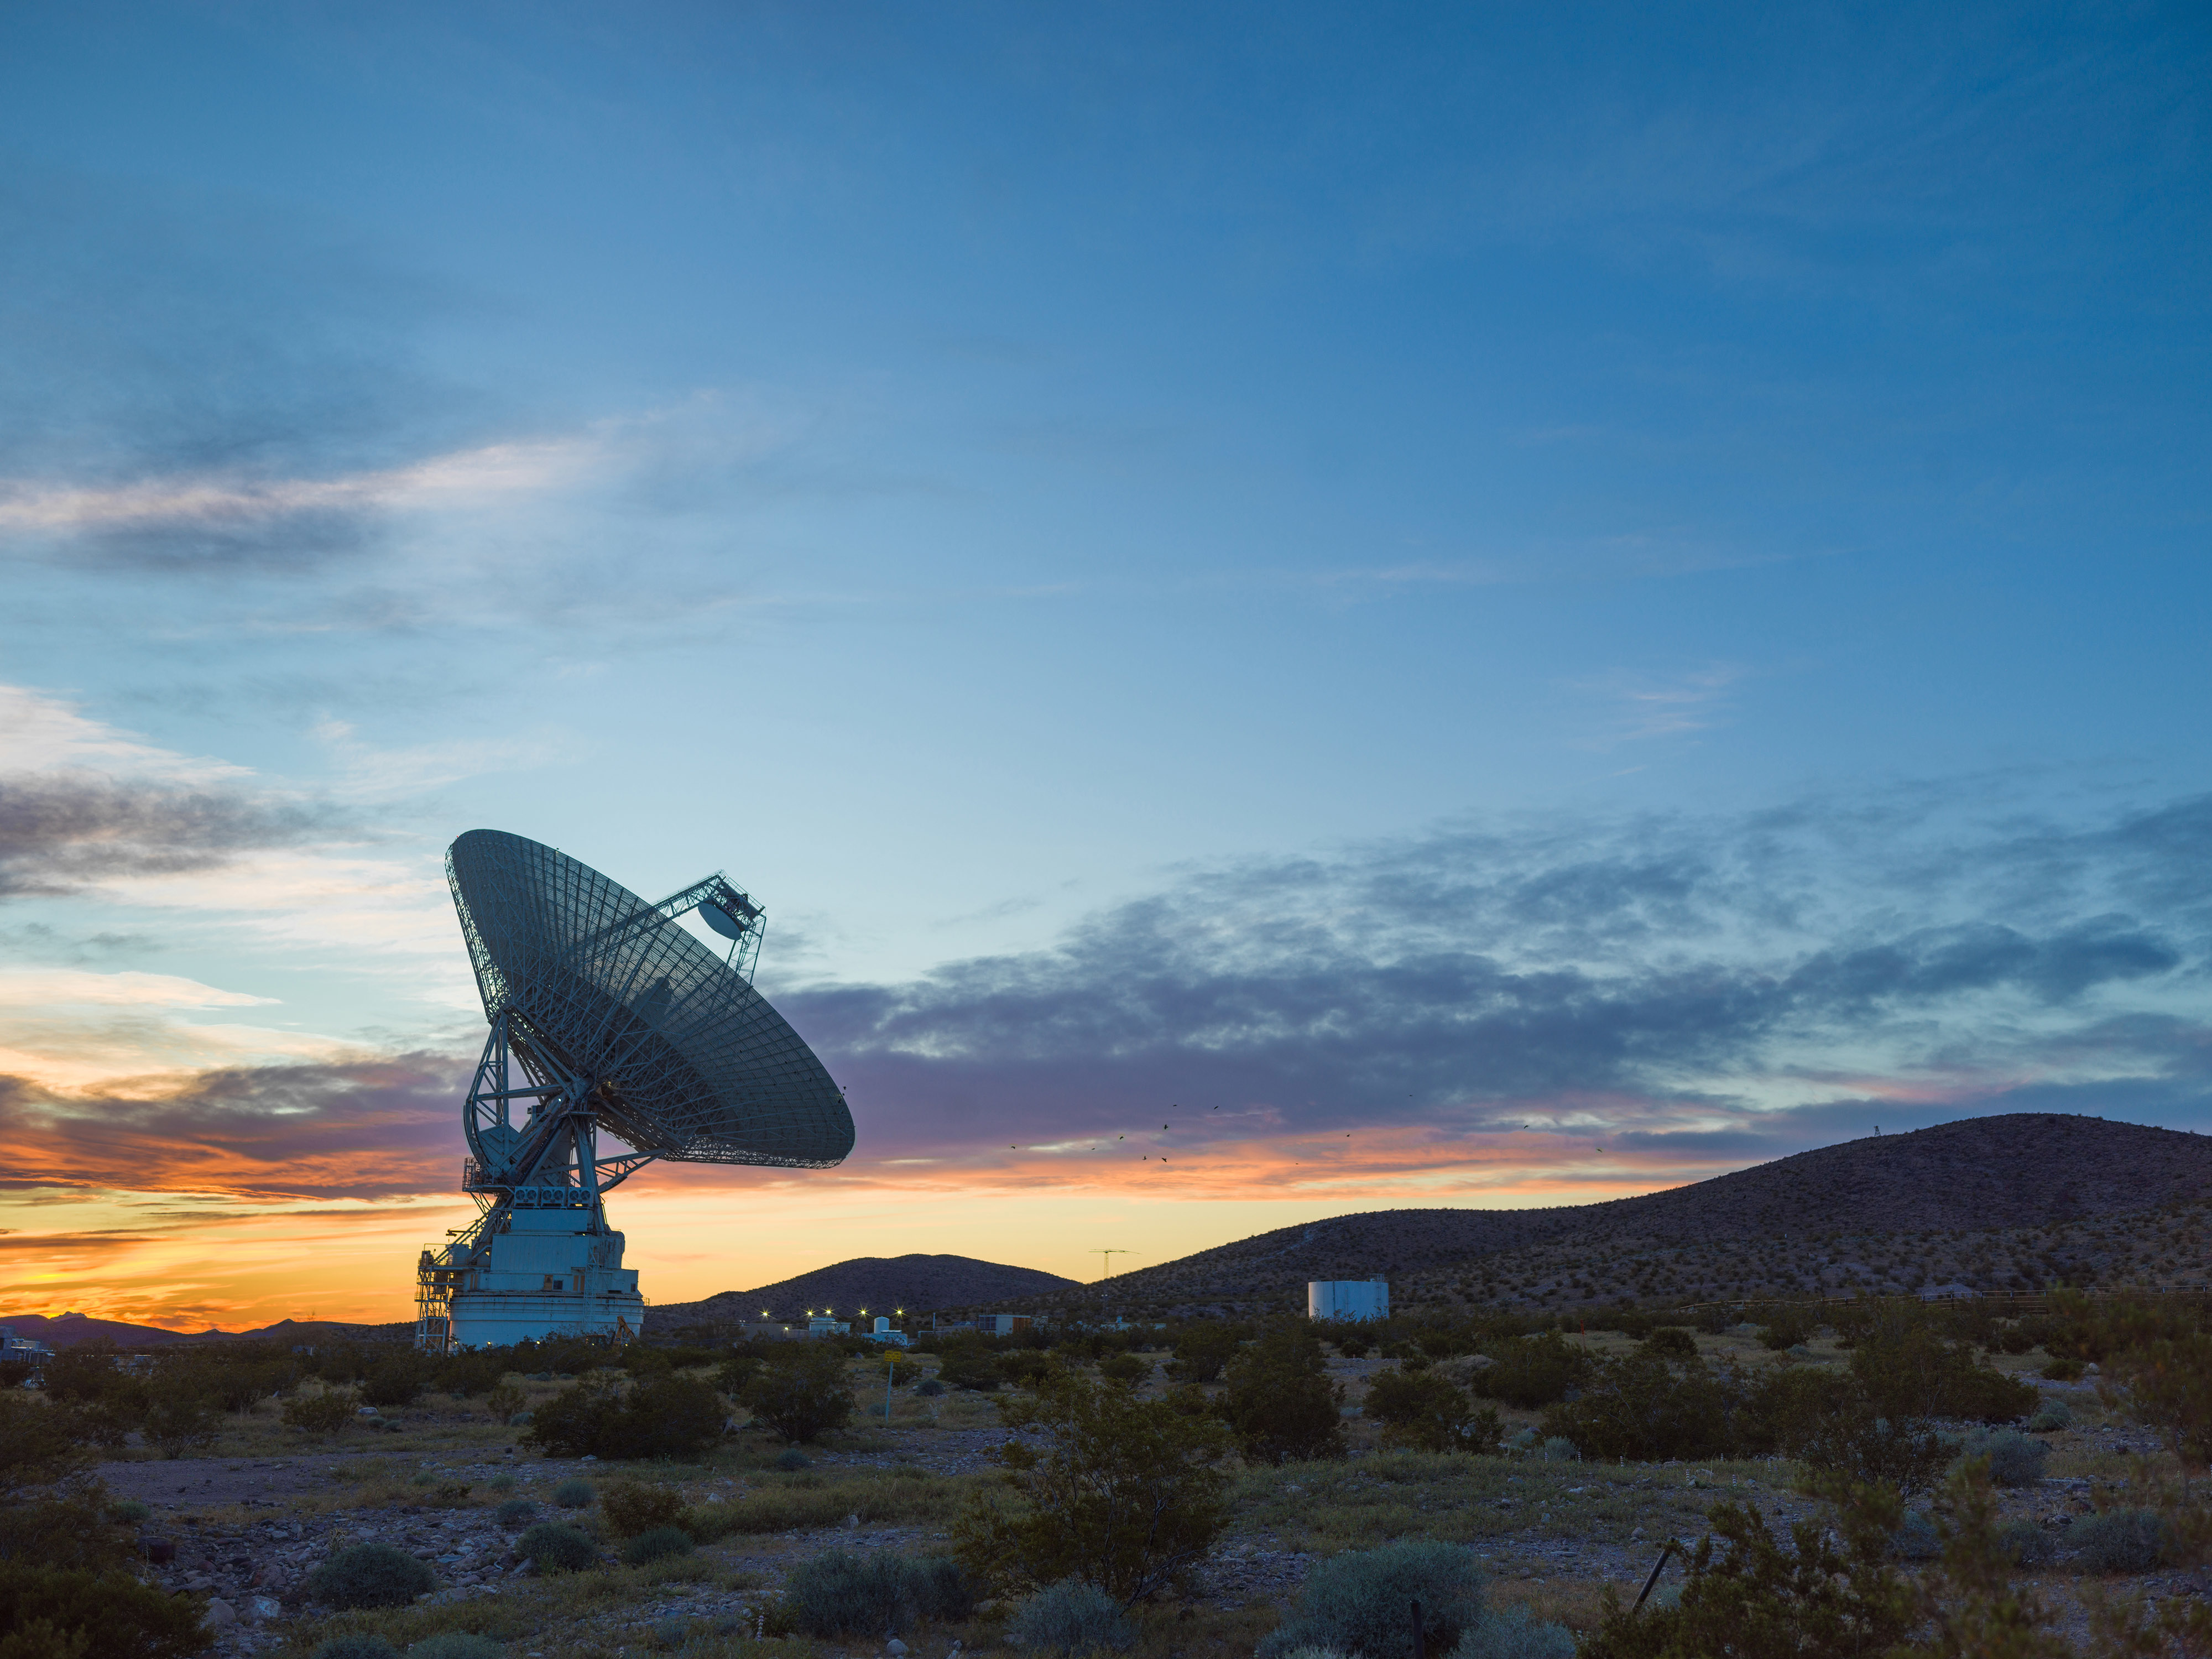

The Goldstone Solar System Radar at Sunset

This sunset photo shows Deep Space Station 14 (DSS-14), the 230-foot-wide (70-meter) antenna at the Goldstone Deep Space Communications Complex near Barstow, California, part of NASA’s Deep Space Network. The network’s three complexes around the globe support communications with dozens of deep space missions. DSS-14 is also the agency’s Goldstone Solar System Radar, which is used to observe asteroids that come close to Earth.

Credit: NASA/JPL-Caltech